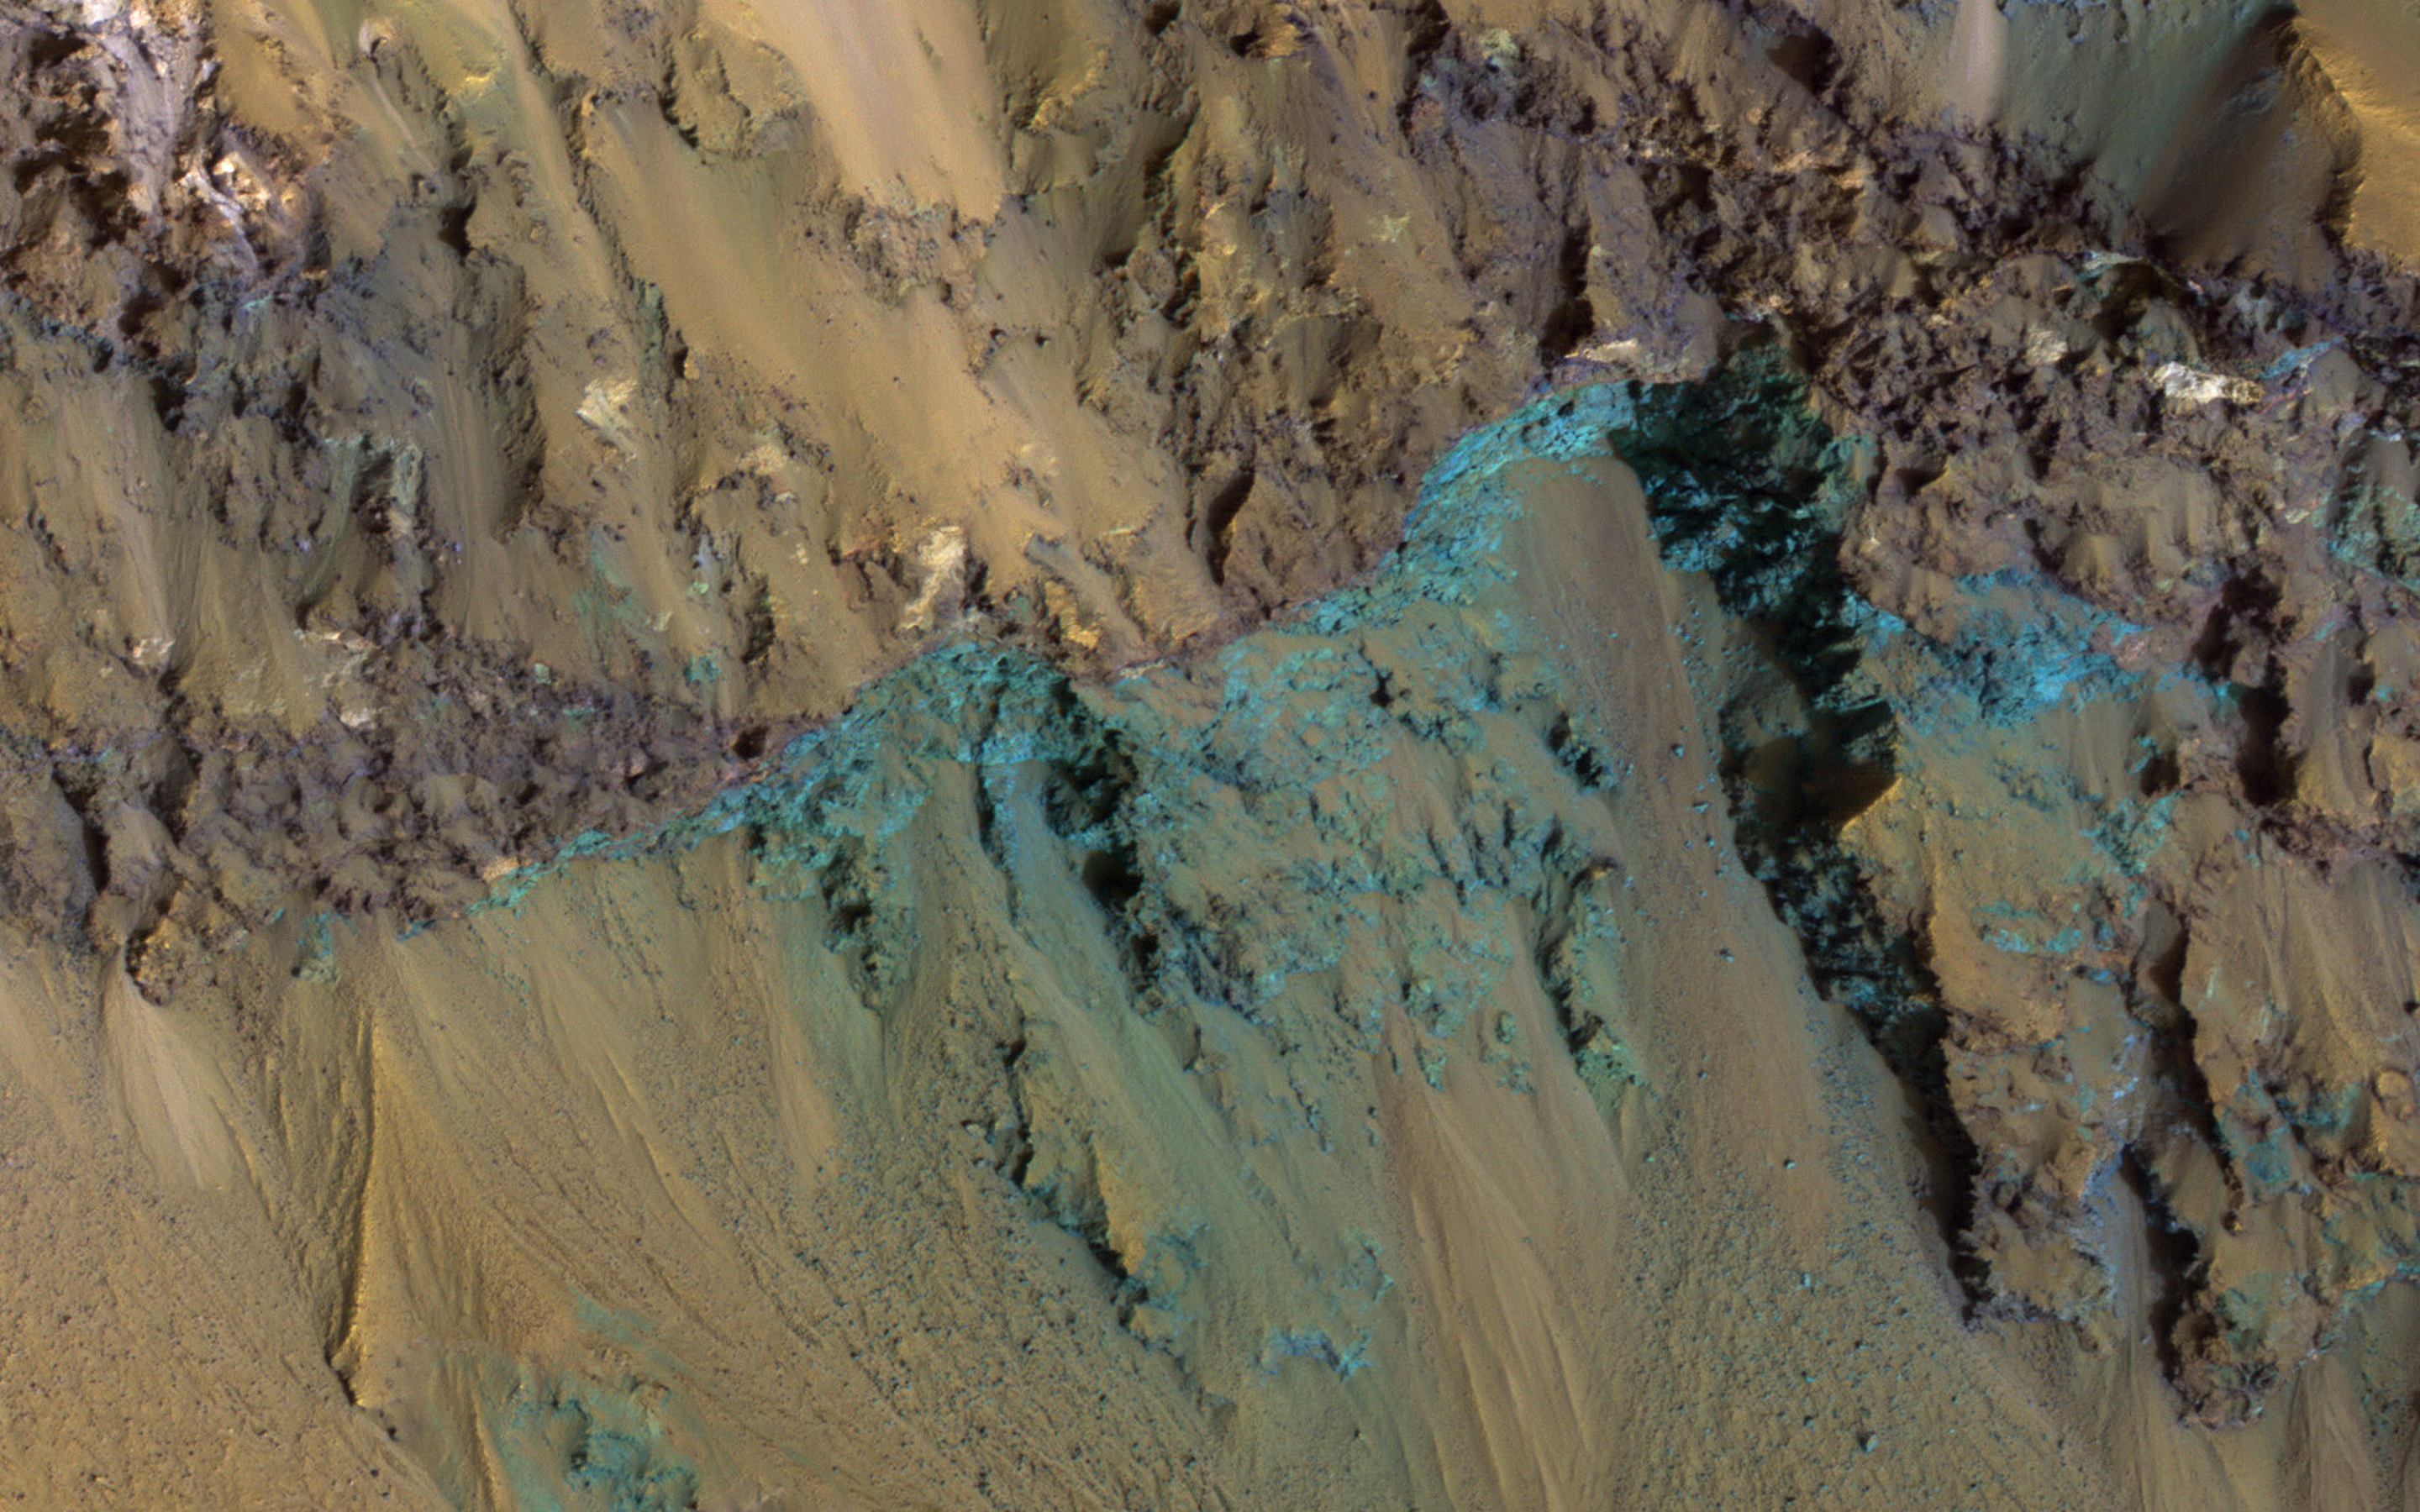

Bedrock Exposed in the Rim of Hale Crater

This image from NASA’s Mars Reconnaissance Orbiter (MRO) shows Hale Crater, a large impact crater (more than 100 kilometers) with a suite of interesting features such as active gullies, active recurring slope lineae, and extensive icy ejecta flows. There are also exposed diverse (colorful) bedrock units.

The map project browse image above is projected at a scale of 50 centimeters (19.7 inches) per pixel. [The original image scale is 51.2 centimeters (20.2 inches) per pixel (with 2 x 2 binning); objects on the order of 154 centimeters (60.6 inches) across are resolved.] North is up.

The University of Arizona, Tucson, operates HiRISE, which was built by Ball Aerospace & Technologies Corp., Boulder, Colorado. NASA’s Jet Propulsion Laboratory, a division of Caltech in Pasadena, California, manages the Mars Reconnaissance Orbiter Project for NASA’s Science Mission Directorate, Washington.

Credit: NASA/JPL-Caltech/Univ. of Arizona